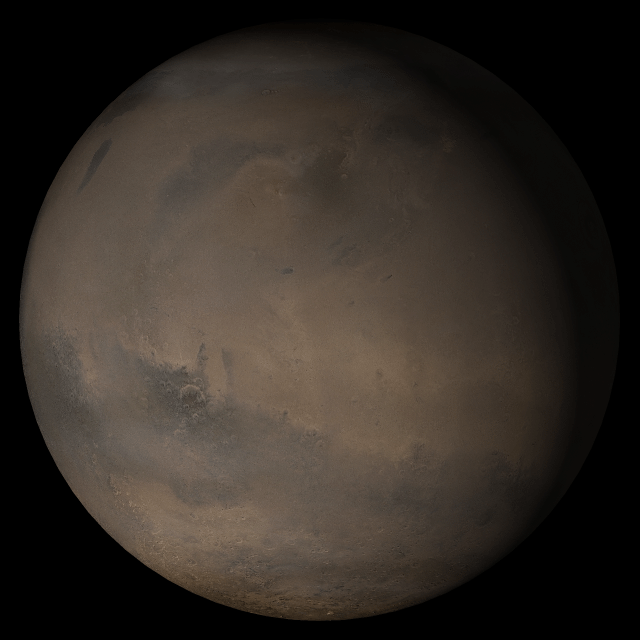

Mars at Ls 341°: Elysium/Mare Cimmerium

27 December 2005
This picture is a composite of Mars Global Surveyor (MGS) Mars Orbiter Camera (MOC) daily global images acquired at Ls 341° during a previous Mars year. This month, Mars looks similar, as Ls 341° occurred in mid-December 2005. The picture shows the Elysium/Mare Cimmerium face of Mars. Over the course of the month, additional faces of Mars as it appears at this time of year are being posted for MOC Picture of the Day. Ls, solar longitude, is a measure of the time of year on Mars. Mars travels 360° around the Sun in 1 Mars year. The year begins at Ls 0°, the start of northern spring and southern autumn.

Season: Northern Winter/Southern Summer

Credit: NASA/JPL/Malin Space Science Systems